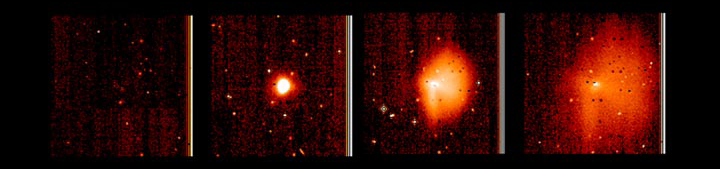

Analyzing a Cometary ‘Sneeze’

Figure 1: Analyzing a Cometary ‘Sneeze’

This display shows highly processed images of the outburst of comet Tempel 1 between June 22 and 23, 2005. The pictures were taken by Deep Impact’s medium-resolution camera. An average image of the comet has been subtracted from each picture to provide an enhanced view of the outburst. The intensity has also been stretched to show the faintest parts. This processing enables measurement of the outflow speed and the details of the dissipation of the outburst. The left image was taken when the comet was very close to its normal, non-bursting state, so almost nothing is visible.

Credit: NASA/JPL-Caltech/UMD